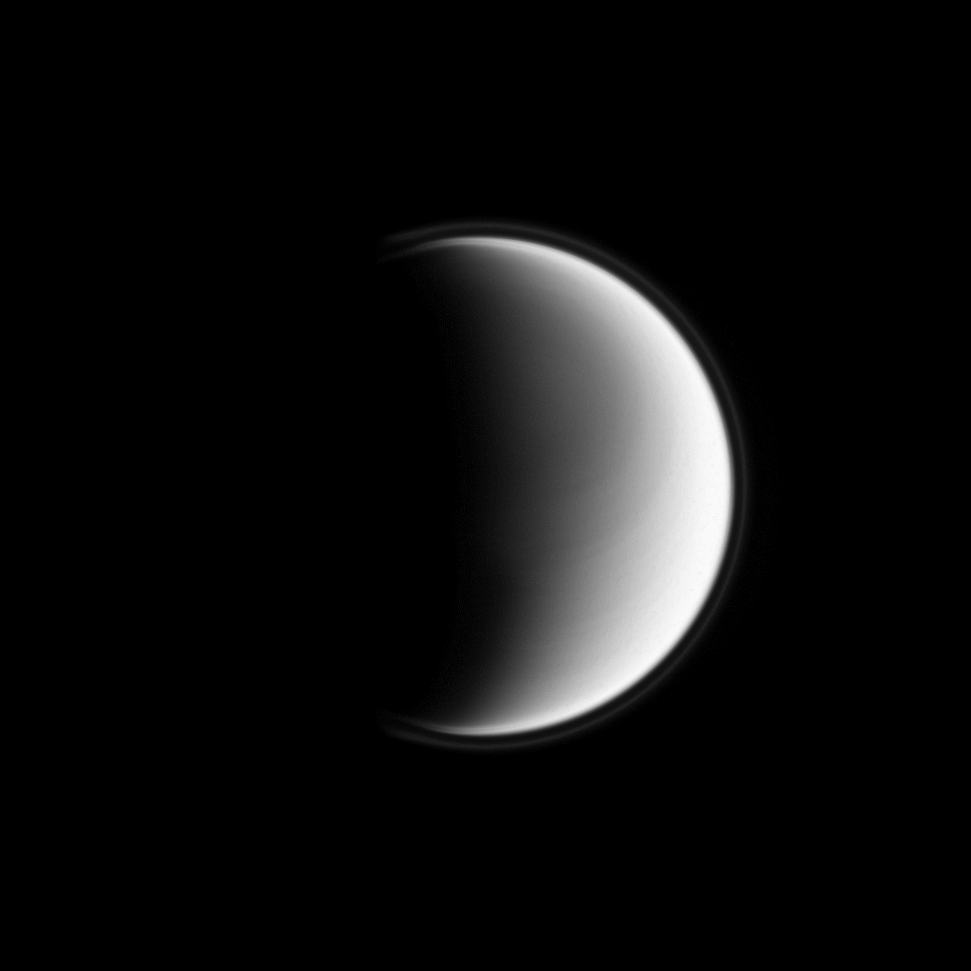

Hazy Halo

The Cassini spacecraft reveals Titan’s upper-most atmospheric hazes, creating the appearance of a halo around Saturn’s largest moon.

For a color view of the atmosphere’s upper layers from another viewing geometry, see PIA11468.

Also visible in this image are hints of atmospheric banding around Titan’s north pole. The north pole lies near the terminator about a quarter of the way inward from planet’s limb at the top of this image. To learn more about the northern bands, see PIA08928.

Most of the lit terrain seen here is on the anti-Saturn side of Titan (5150 kilometers, or 3200 miles across). The image was taken in visible violet light with the Cassini spacecraft wide-angle camera on March 27, 2009. The view was acquired at a distance of approximately 196,000 kilometers (122,000 miles) from Titan and at a Sun-Titan-spacecraft, or phase, angle of 106 degrees. Image scale is 12 kilometers (7 miles) per pixel.

The Cassini-Huygens mission is a cooperative project of NASA, the European Space Agency and the Italian Space Agency. The Jet Propulsion Laboratory, a division of the California Institute of Technology in Pasadena, manages the mission for NASA’s Science Mission Directorate, Washington, D.C. The Cassini orbiter and its two onboard cameras were designed, developed and assembled at JPL. The imaging operations center is based at the Space Science Institute in Boulder, Colo.

Credit: NASA/JPL/Space Science Institute